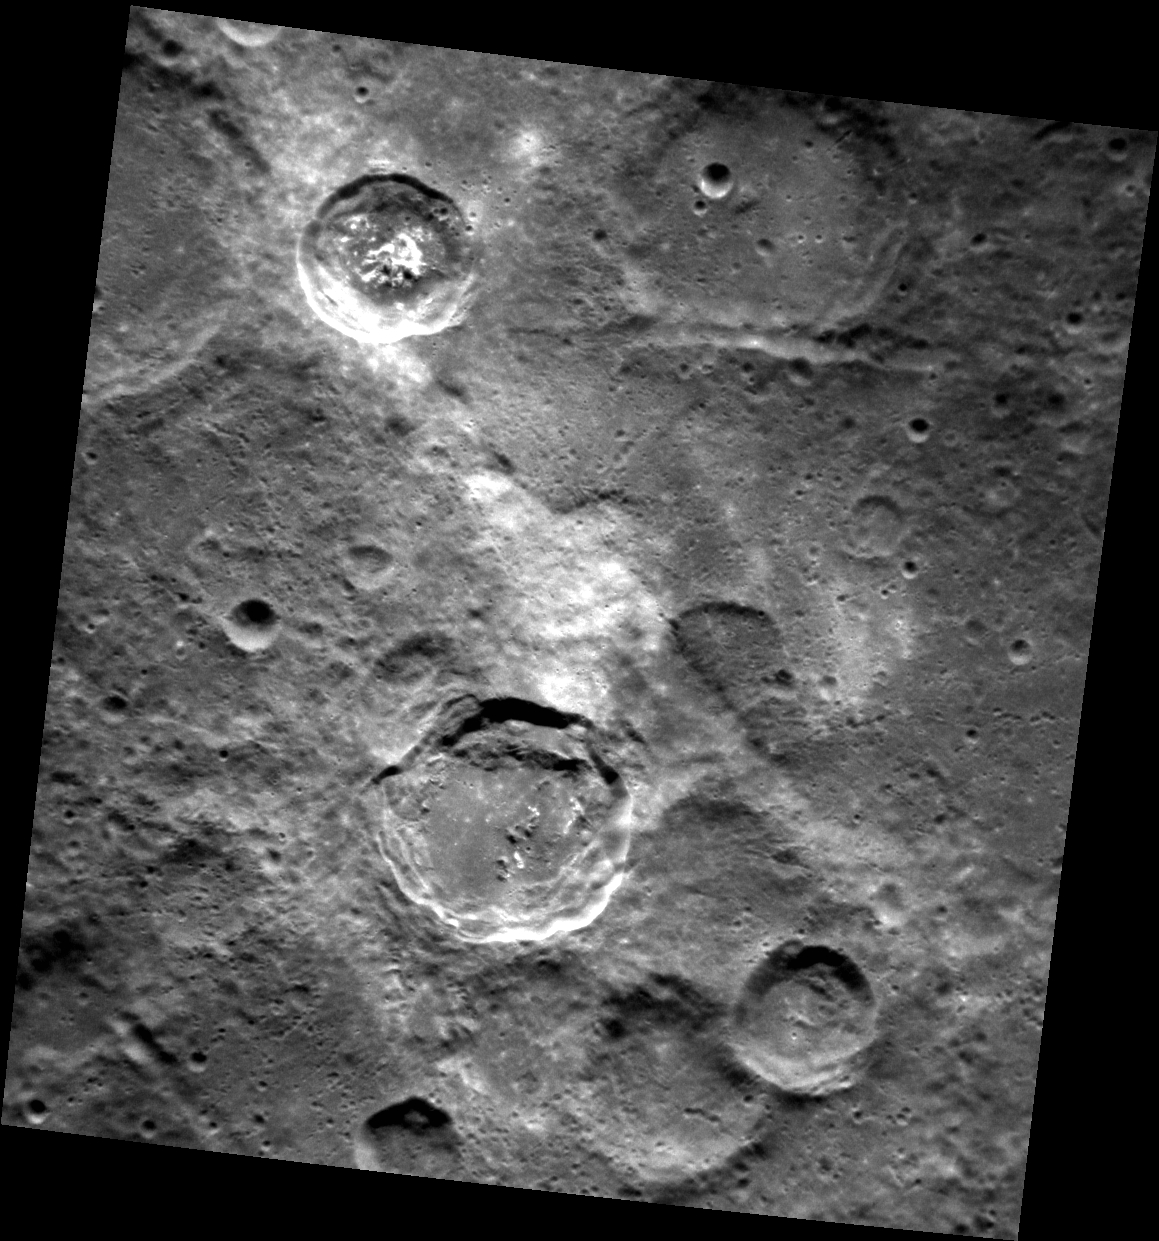

GSI (Geological Scene Investigation)

In the center of this image is a high-reflectance area that seems to be confined to a region of lower elevation that is bounded by linear scarp (cliff) segments. Such diffuse bright areas are sometimes related to the deposition of small secondary craters and ray segments by a relatively recent impact crater, but looking at regional images (for example, using QuickMap), there are no rayed craters in the immediate vicinity (though Han Kan might be a candidate). Therefore, a compositional difference may account for the difference in the albedo (brightness) of the material in the low-lying area. Are the scarps tectonic in nature (the result of vertical movement along faults), or were they formed by secondary crater chains? Also of interest in the scene are hollows on the central peak of the crater at the upper left, and the smooth impact melt on the floor of the terrace-walled crater just below center. Scientists will be at work for many years to solve the puzzle of Mercury’s complicated geological history!

This image was acquired as part of the NAC ride-along imaging campaign. When data volume is available and MDIS is not acquiring images for its other campaigns, high-resolution NAC images are obtained of the surface. These images are designed not to interfere with other instrument observations but take full advantage of periods during the mission when extra data volume is available.

Date acquired: May 19, 2012
Image Mission Elapsed Time (MET): 245904903
Image ID: 1853014
Instrument: Narrow Angle Camera (NAC) of the Mercury Dual Imaging System (MDIS)
Center Latitude: -47.3°
Center Longitude: 177.3° E
Resolution: 179 meters/pixel
Scale: The scene is about 184 km (114 mi.) across
Incidence Angle: 47.7°
Emission Angle: 24.2°
Phase Angle: 71.9°

The MESSENGER spacecraft is the first ever to orbit the planet Mercury, and the spacecraft’s seven scientific instruments and radio science investigation are unraveling the history and evolution of the Solar System’s innermost planet. MESSENGER acquired over 150,000 images and extensive other data sets. MESSENGER is capable of continuing orbital operations until early 2015.

For information regarding the use of images, see the MESSENGER image use policy.

Credit: NASA/Johns Hopkins University Applied Physics Laboratory/Carnegie Institution of Washington